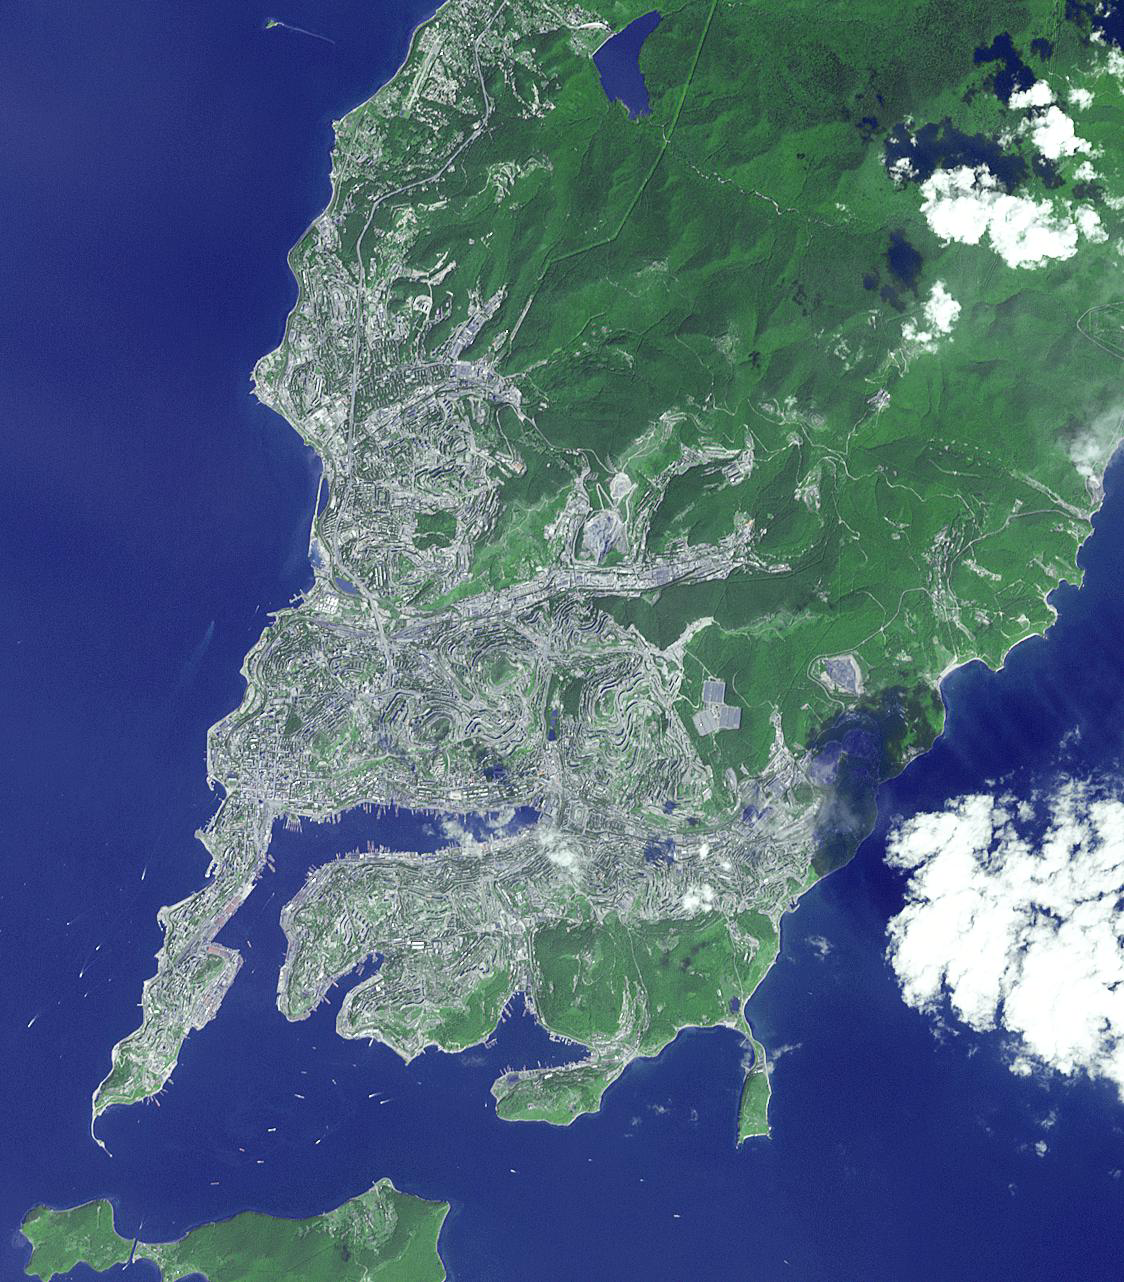

Vladivostok, Russia

Vladivostok is the administrative center of Primorsky Krai, Russia, and home port of the Russian Pacific Fleet. Situated at the head of the Golden Horn Bay, Vladivostok is not far from the borders with China and North Korea. The city was originally settled by the Chinese and Manchus, and was acquired by Russia in 1860. The image was acquired September 4, 2005, covers an area of 17 by 19 km, and is located at 43.1 degrees north latitude, 131.9 degrees east longitude.

With its 14 spectral bands from the visible to the thermal infrared wavelength region and its high spatial resolution of 15 to 90 meters (about 50 to 300 feet), ASTER images Earth to map and monitor the changing surface of our planet. ASTER is one of five Earth-observing instruments launched Dec. 18, 1999, on Terra. The instrument was built by Japan’s Ministry of Economy, Trade and Industry. A joint U.S./Japan science team is responsible for validation and calibration of the instrument and data products.

The broad spectral coverage and high spectral resolution of ASTER provides scientists in numerous disciplines with critical information for surface mapping and monitoring of dynamic conditions and temporal change. Example applications are: monitoring glacial advances and retreats; monitoring potentially active volcanoes; identifying crop stress; determining cloud morphology and physical properties; wetlands evaluation; thermal pollution monitoring; coral reef degradation; surface temperature mapping of soils and geology; and measuring surface heat balance.

The U.S. science team is located at NASA’s Jet Propulsion Laboratory, Pasadena, Calif. The Terra mission is part of NASA’s Science Mission Directorate, Washington, D.C.

Credit: NASA/GSFC/METI/ERSDAC/JAROS, and U.S./Japan ASTER Science Team